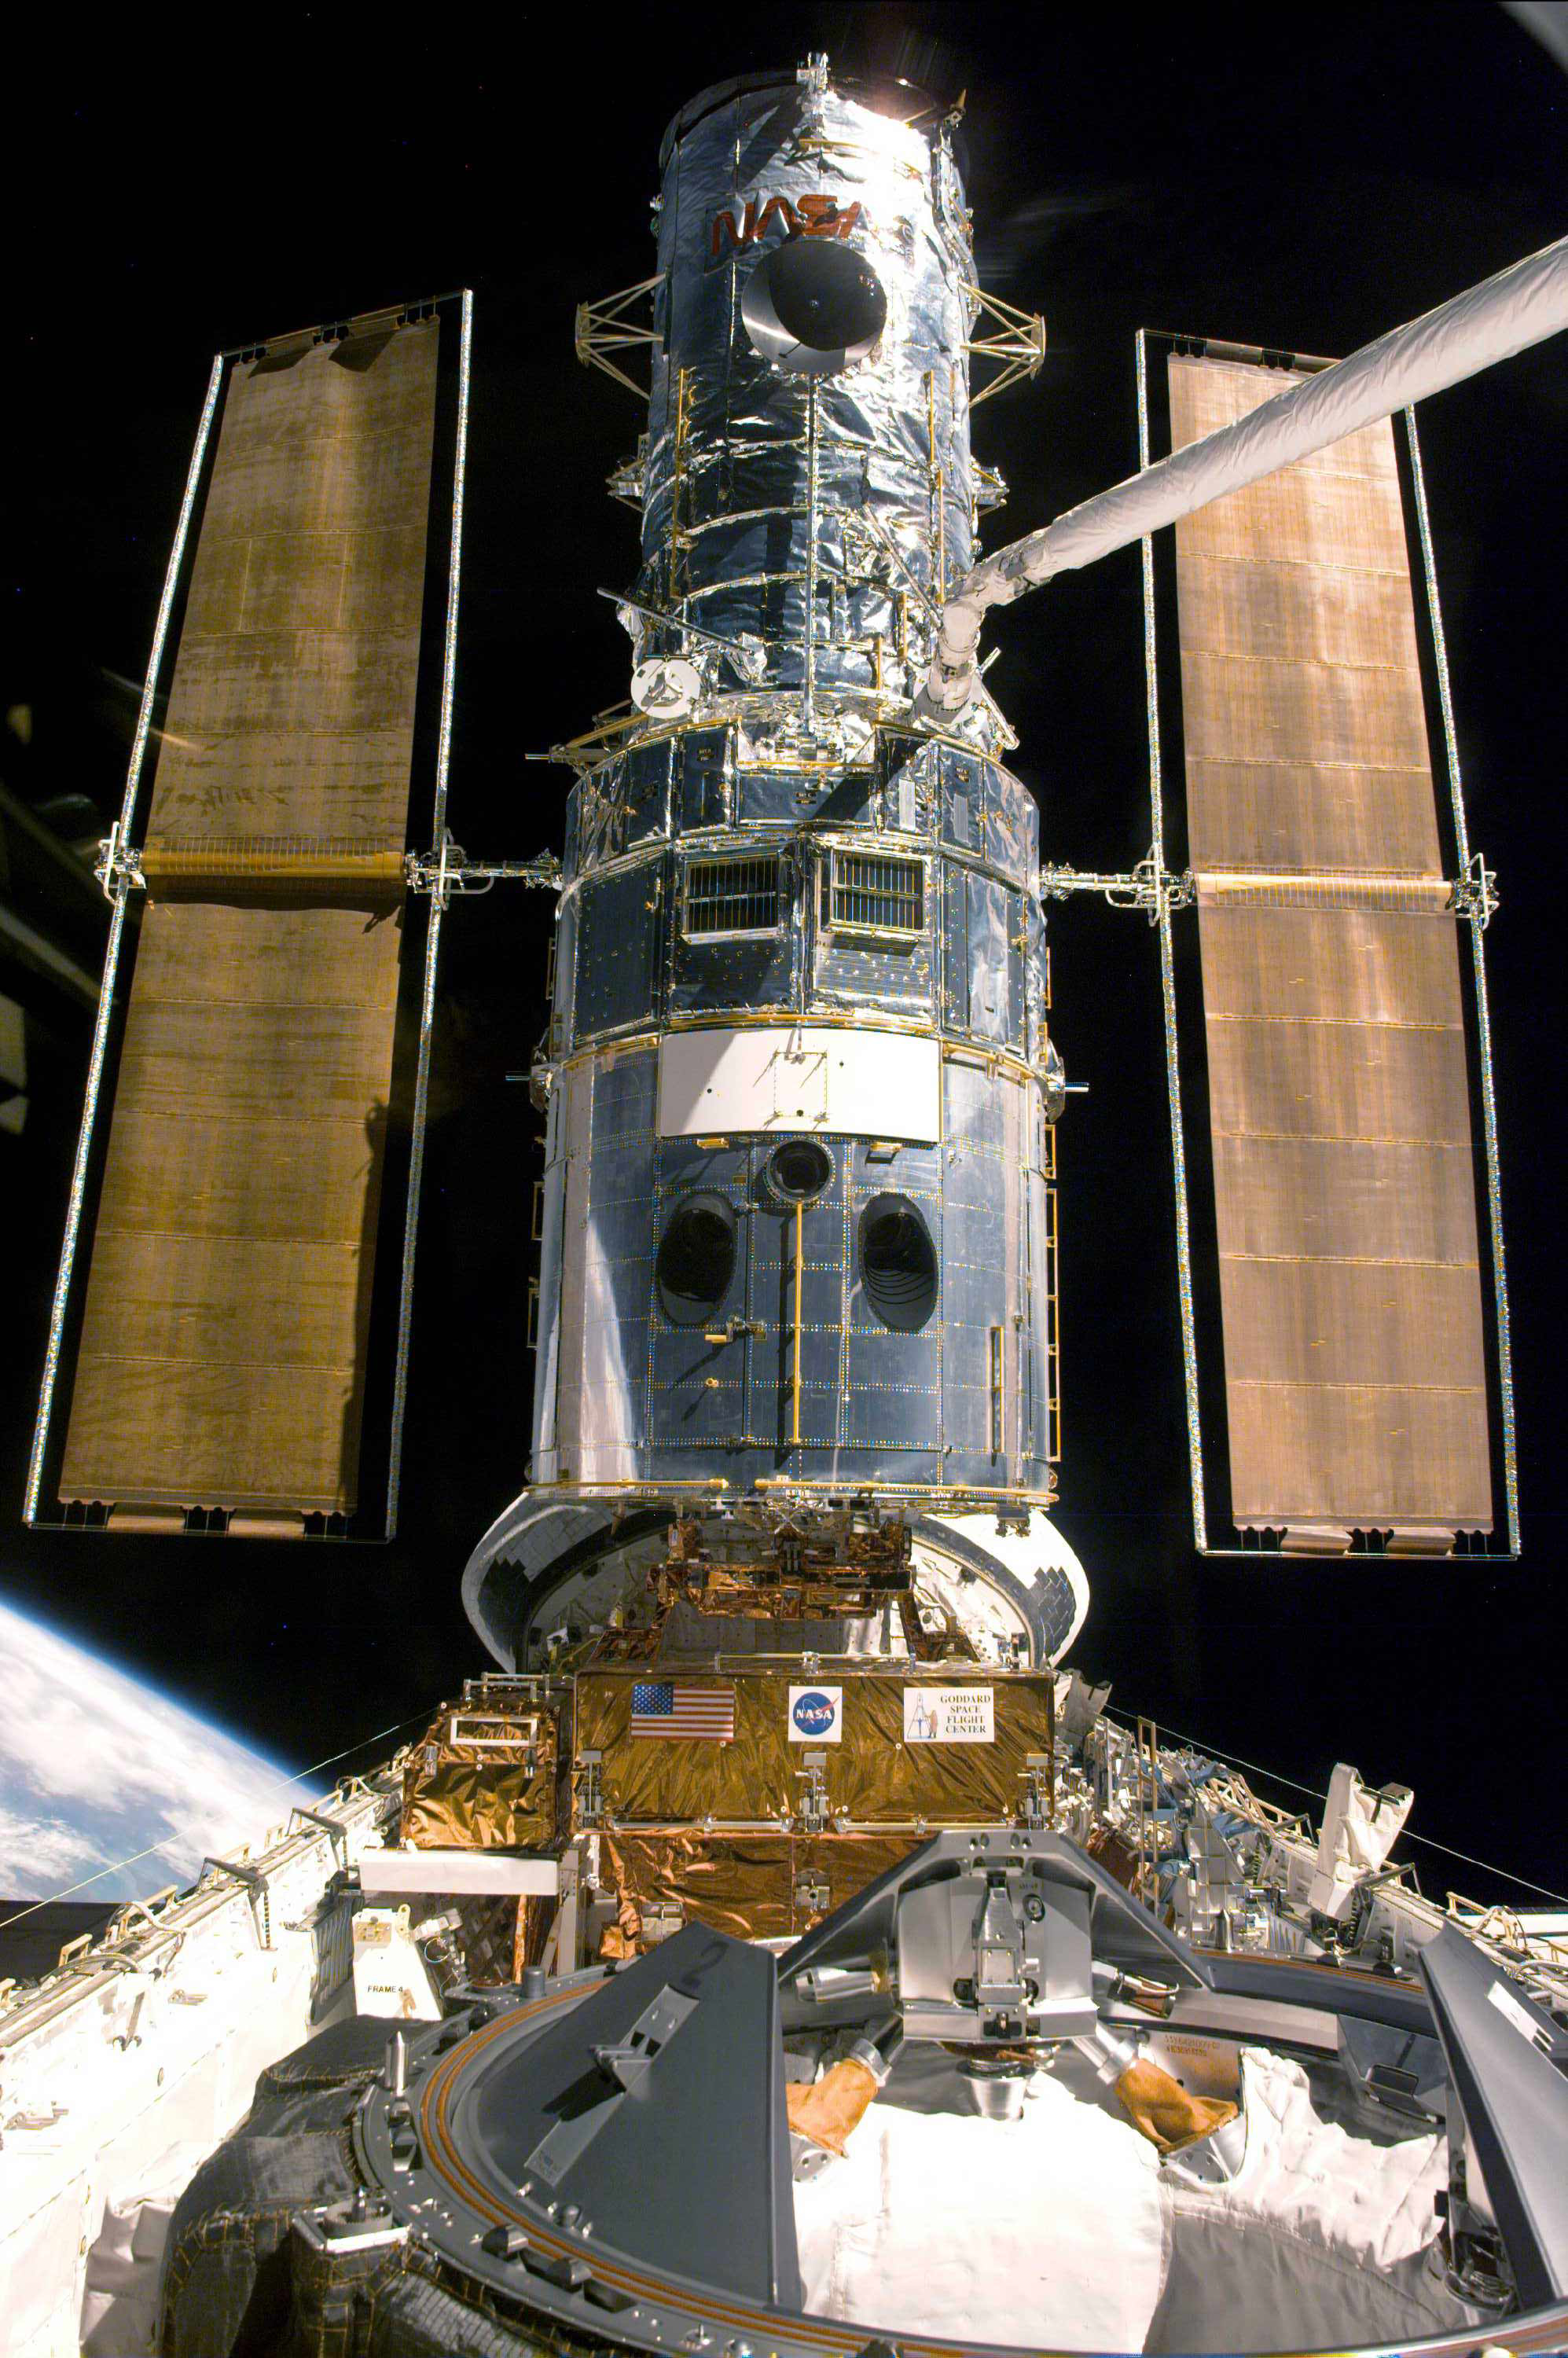

Hubble Docked with Discovery (1999)

The Hubble Space Telescope rests in the Space Shuttle Discovery's cargo bay during the third repair mission in December 1999. Hubble must attach to the shuttle for astronauts to perform repairs. Discovery is the shuttle that originally carried Hubble into orbit in 1990. The telescope stretches five stories tall, and the tubular part of its body is 14 feet (4.2 m) across. Its school bus-size bulk completely filled Discovery’s cargo bay during the trip from Earth to space.

Credit: NASA